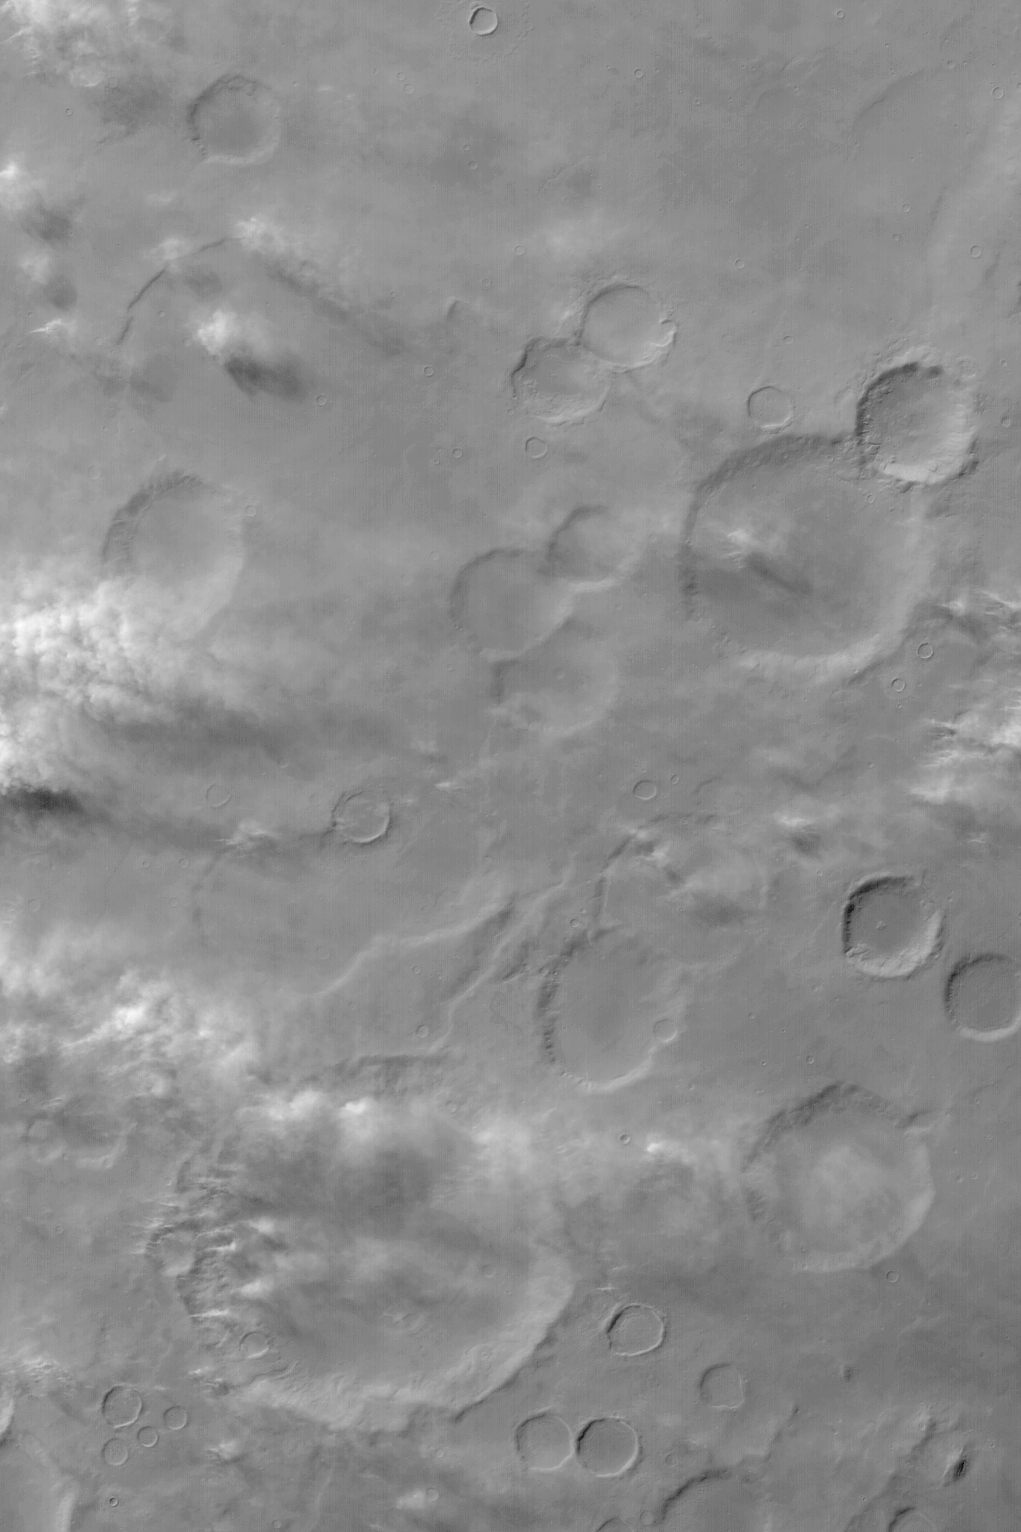

Dust-Raising Event in Noachis

MGS MOC Release No. MOC2-452, 14 August 2003

Mars is a desert world. Every day, somewhere on the planet, wind is picking up dust and moving it around. This Mars Global Surveyor (MGS) Mars Orbiter Camera (MOC) wide angle red camera image shows a portion of Noachis Terra on a winter afternoon as great gusts of wind lifted dust from a variety of surfaces all across the region. At the time the picture was acquired, winds were blowing from the northwest (left/upper left) toward the southeast (lower right). Located near 38°S, 330°W, this image covers an area approximately 252 km (158 mi) wide. Sunlight illuminates the scene from the upper left; some of the dust plumes can be seen to cast shadows toward the bottom/lower right (south/southeast).

Credit: NASA/JPL/Malin Space Science Systems